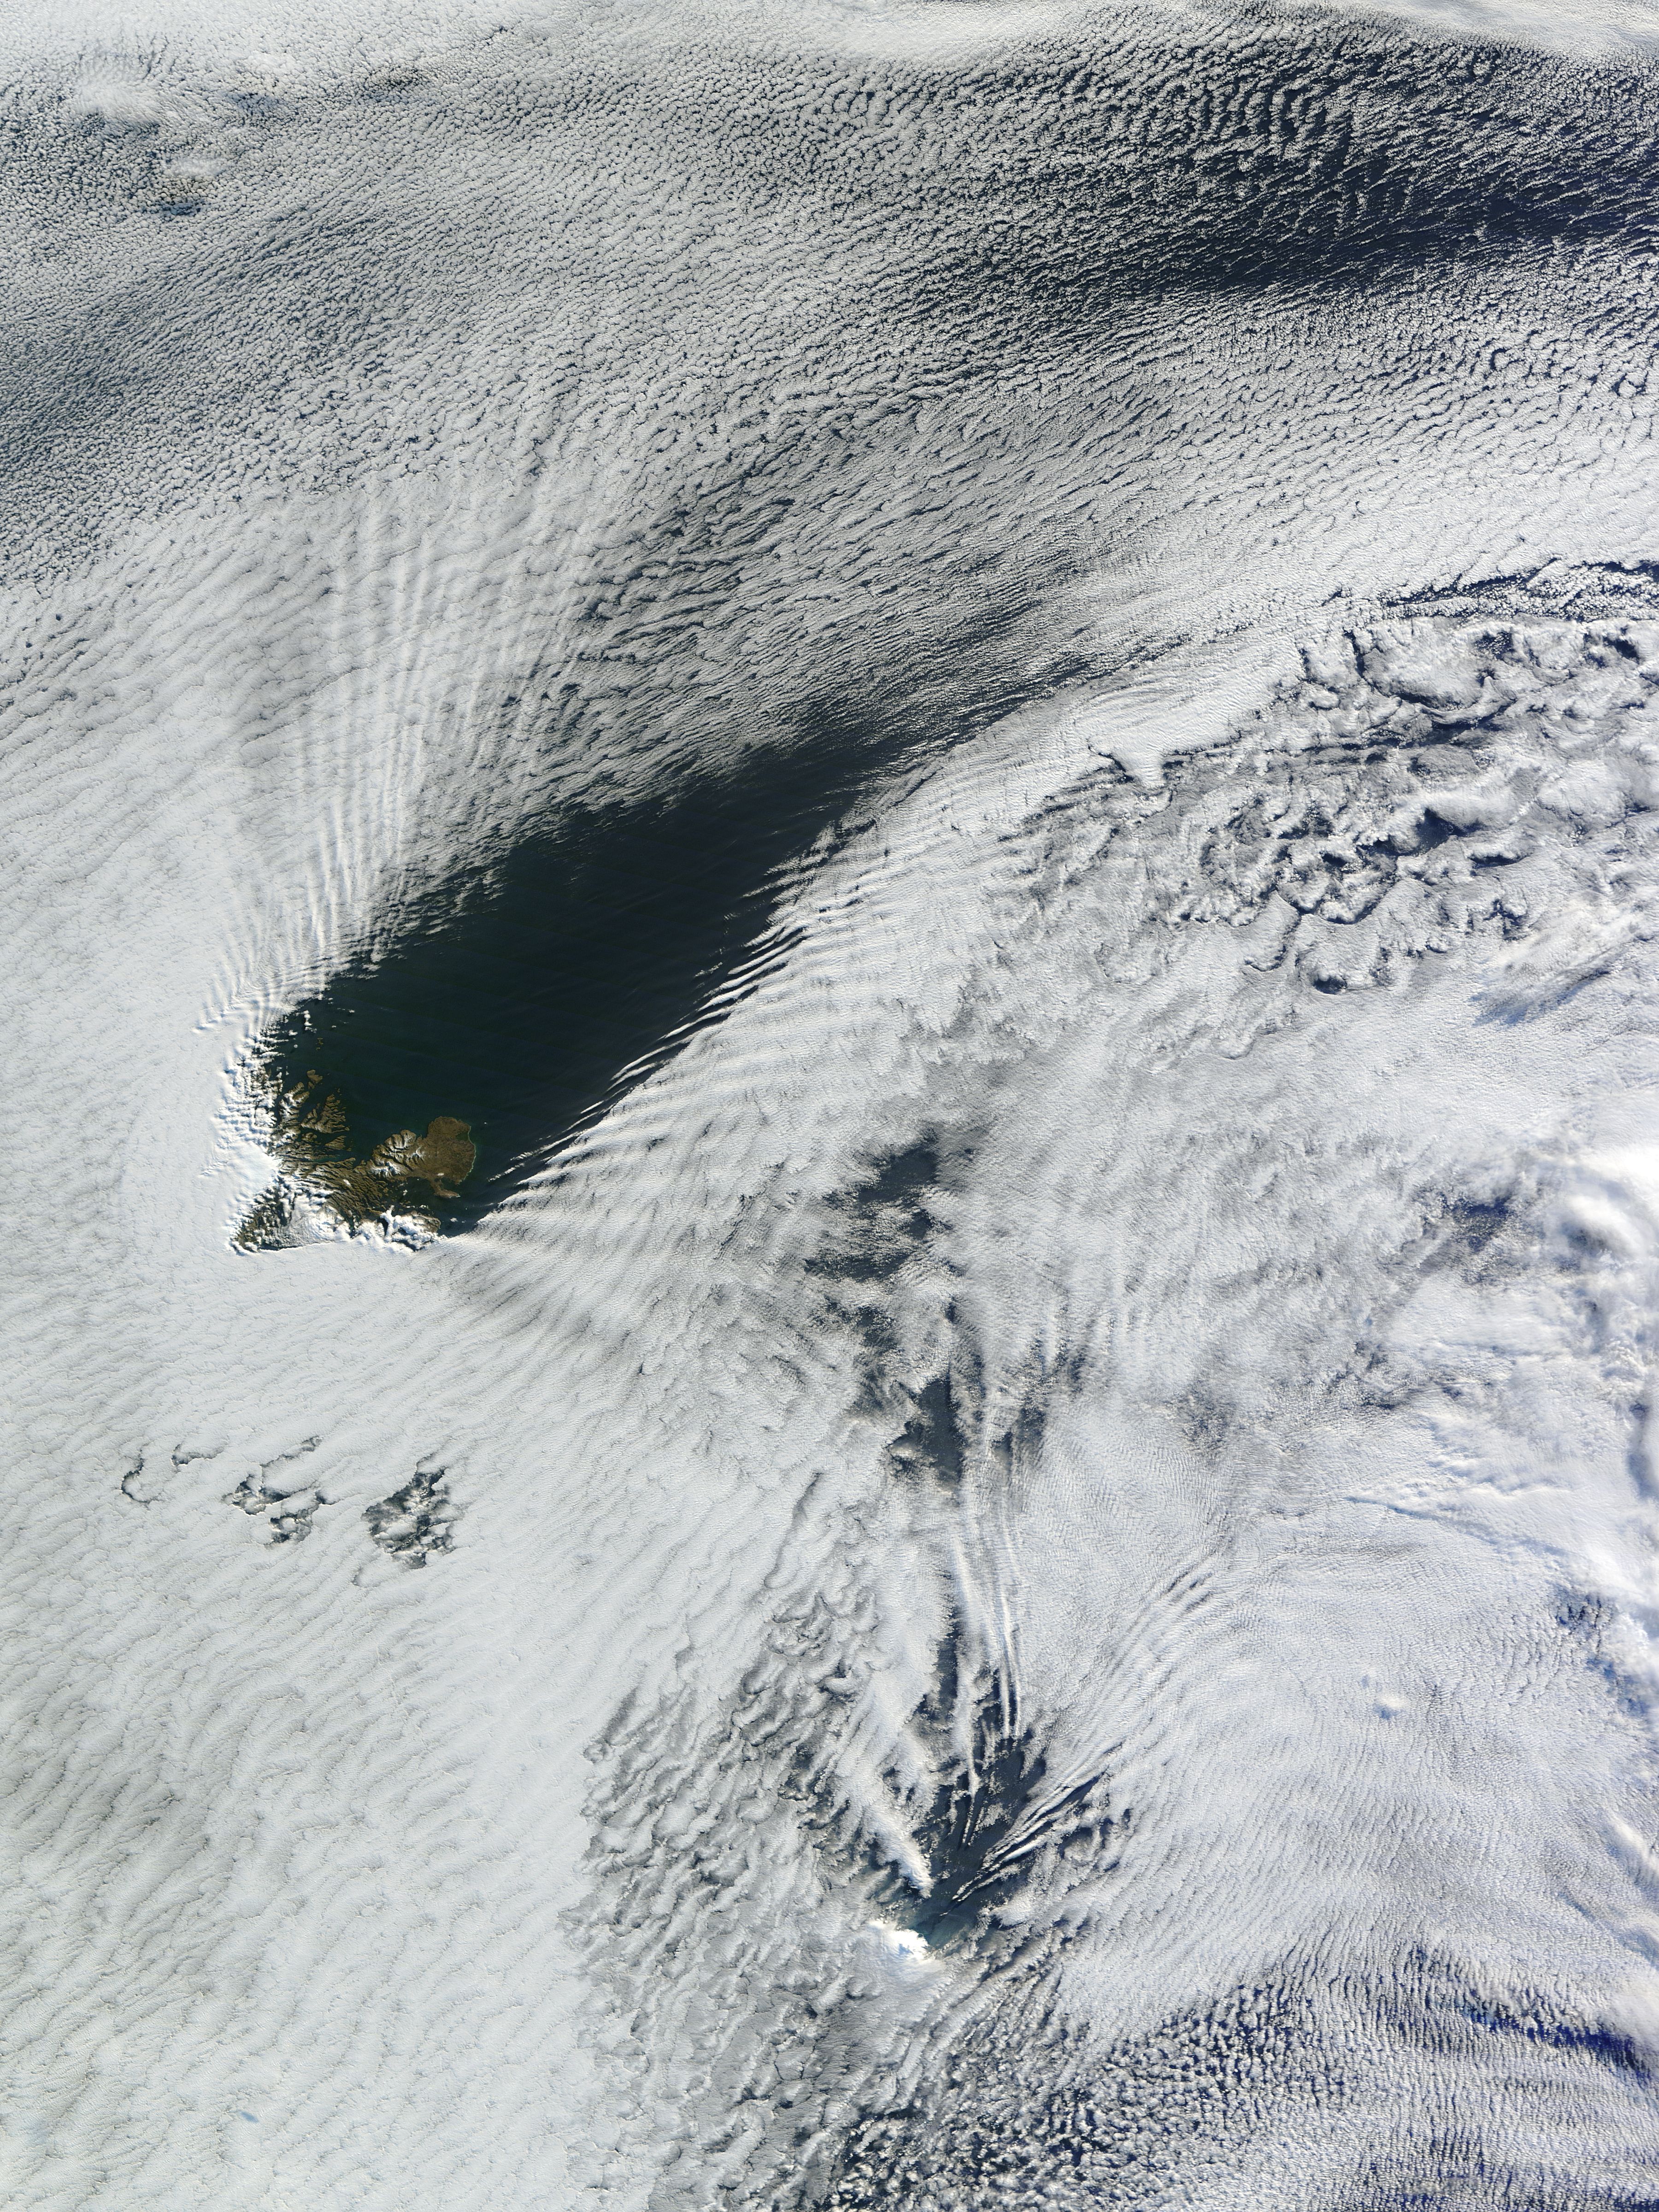

Kerguelen.A2013190.0500.250m

Ship-wave-shaped wave clouds induced by Kerguelen and Heard Islands, South Indian Ocean. Terra/MODIS 2013/190 07/09/2013 05:00 UTC

Credit: NASA/GSFC/Jeff Schmaltz/MODIS Land Rapid Response Team